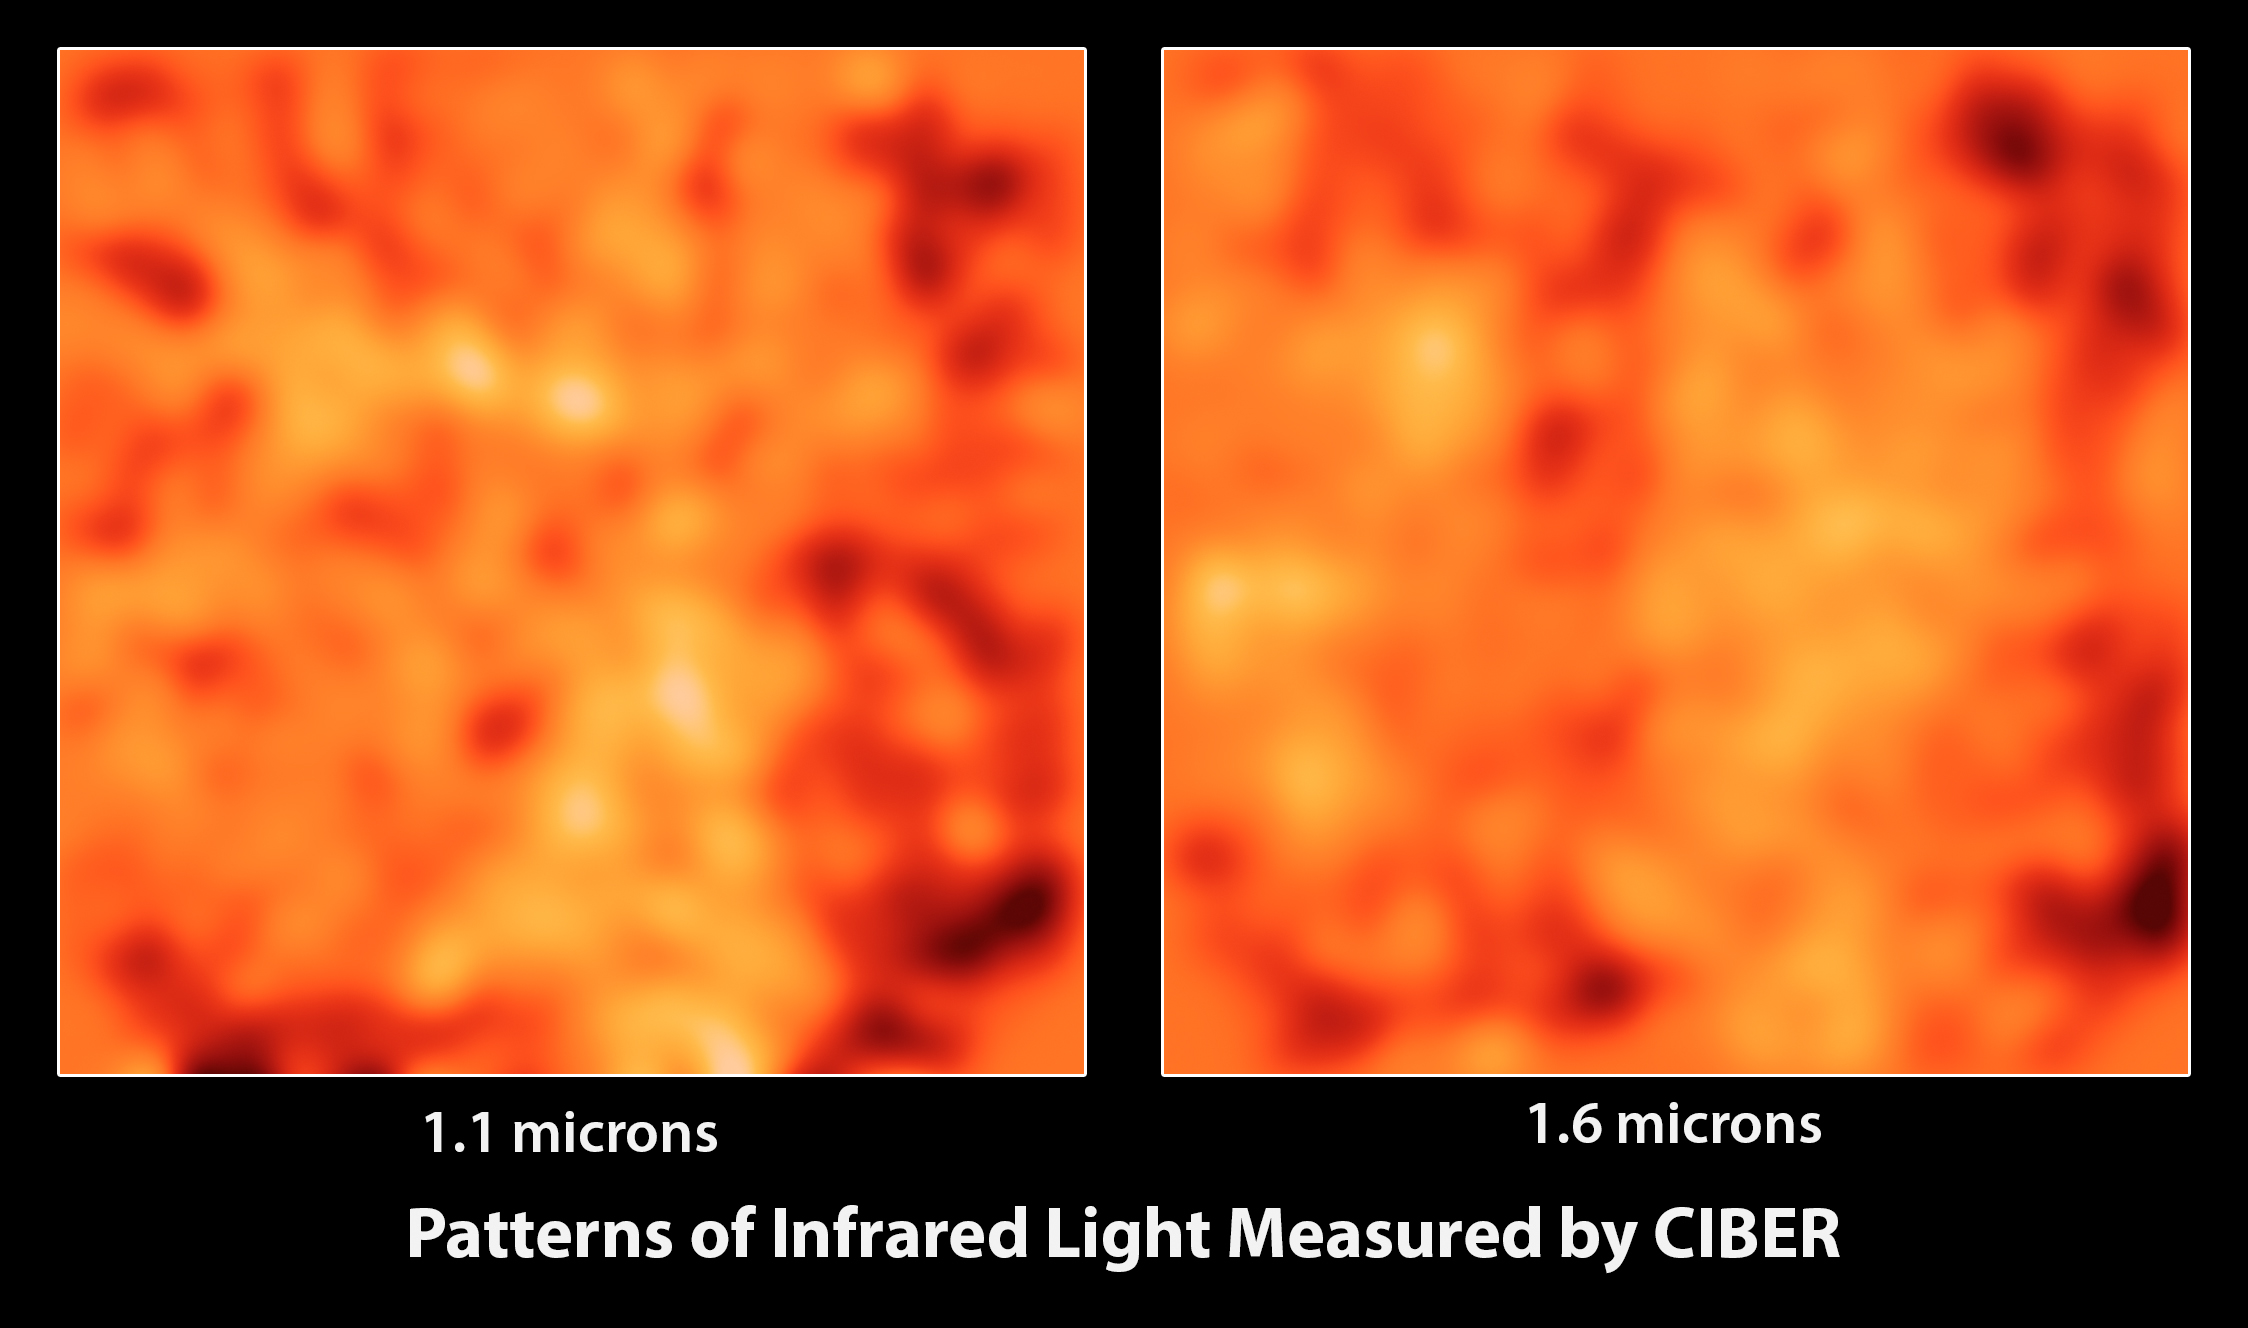

Matching Patterns of Light

These images from the Cosmic Infrared Background Experiment, or CIBER, show large patches of the sky at two different infrared wavelengths (1.1 microns and 1.6 microns) after all known galaxies have been subtracted out and the images smoothed to enhance the large structures. CIBER sees similar patterns at different wavelengths, supporting the idea that the light patterns arise from the same source. The CIBER team used multiple rocket flights to carefully account for all of the infrared emissions in our solar system and from the Milky Way to show that the light is coming from outside our own galaxy.

Caltech manages JPL for NASA. The work was supported by NASA, with initial support provided by JPL’s Director’s Research and Development Fund. Japanese participation in CIBER was supported by the Japan Society for the Promotion of Science and the Ministry of Education, Culture, Sports, Science and Technology.Korean participation in CIBER was supported by the Korean Astronomy and Space Science Institute.

Credit: NASA/JPL-Caltech